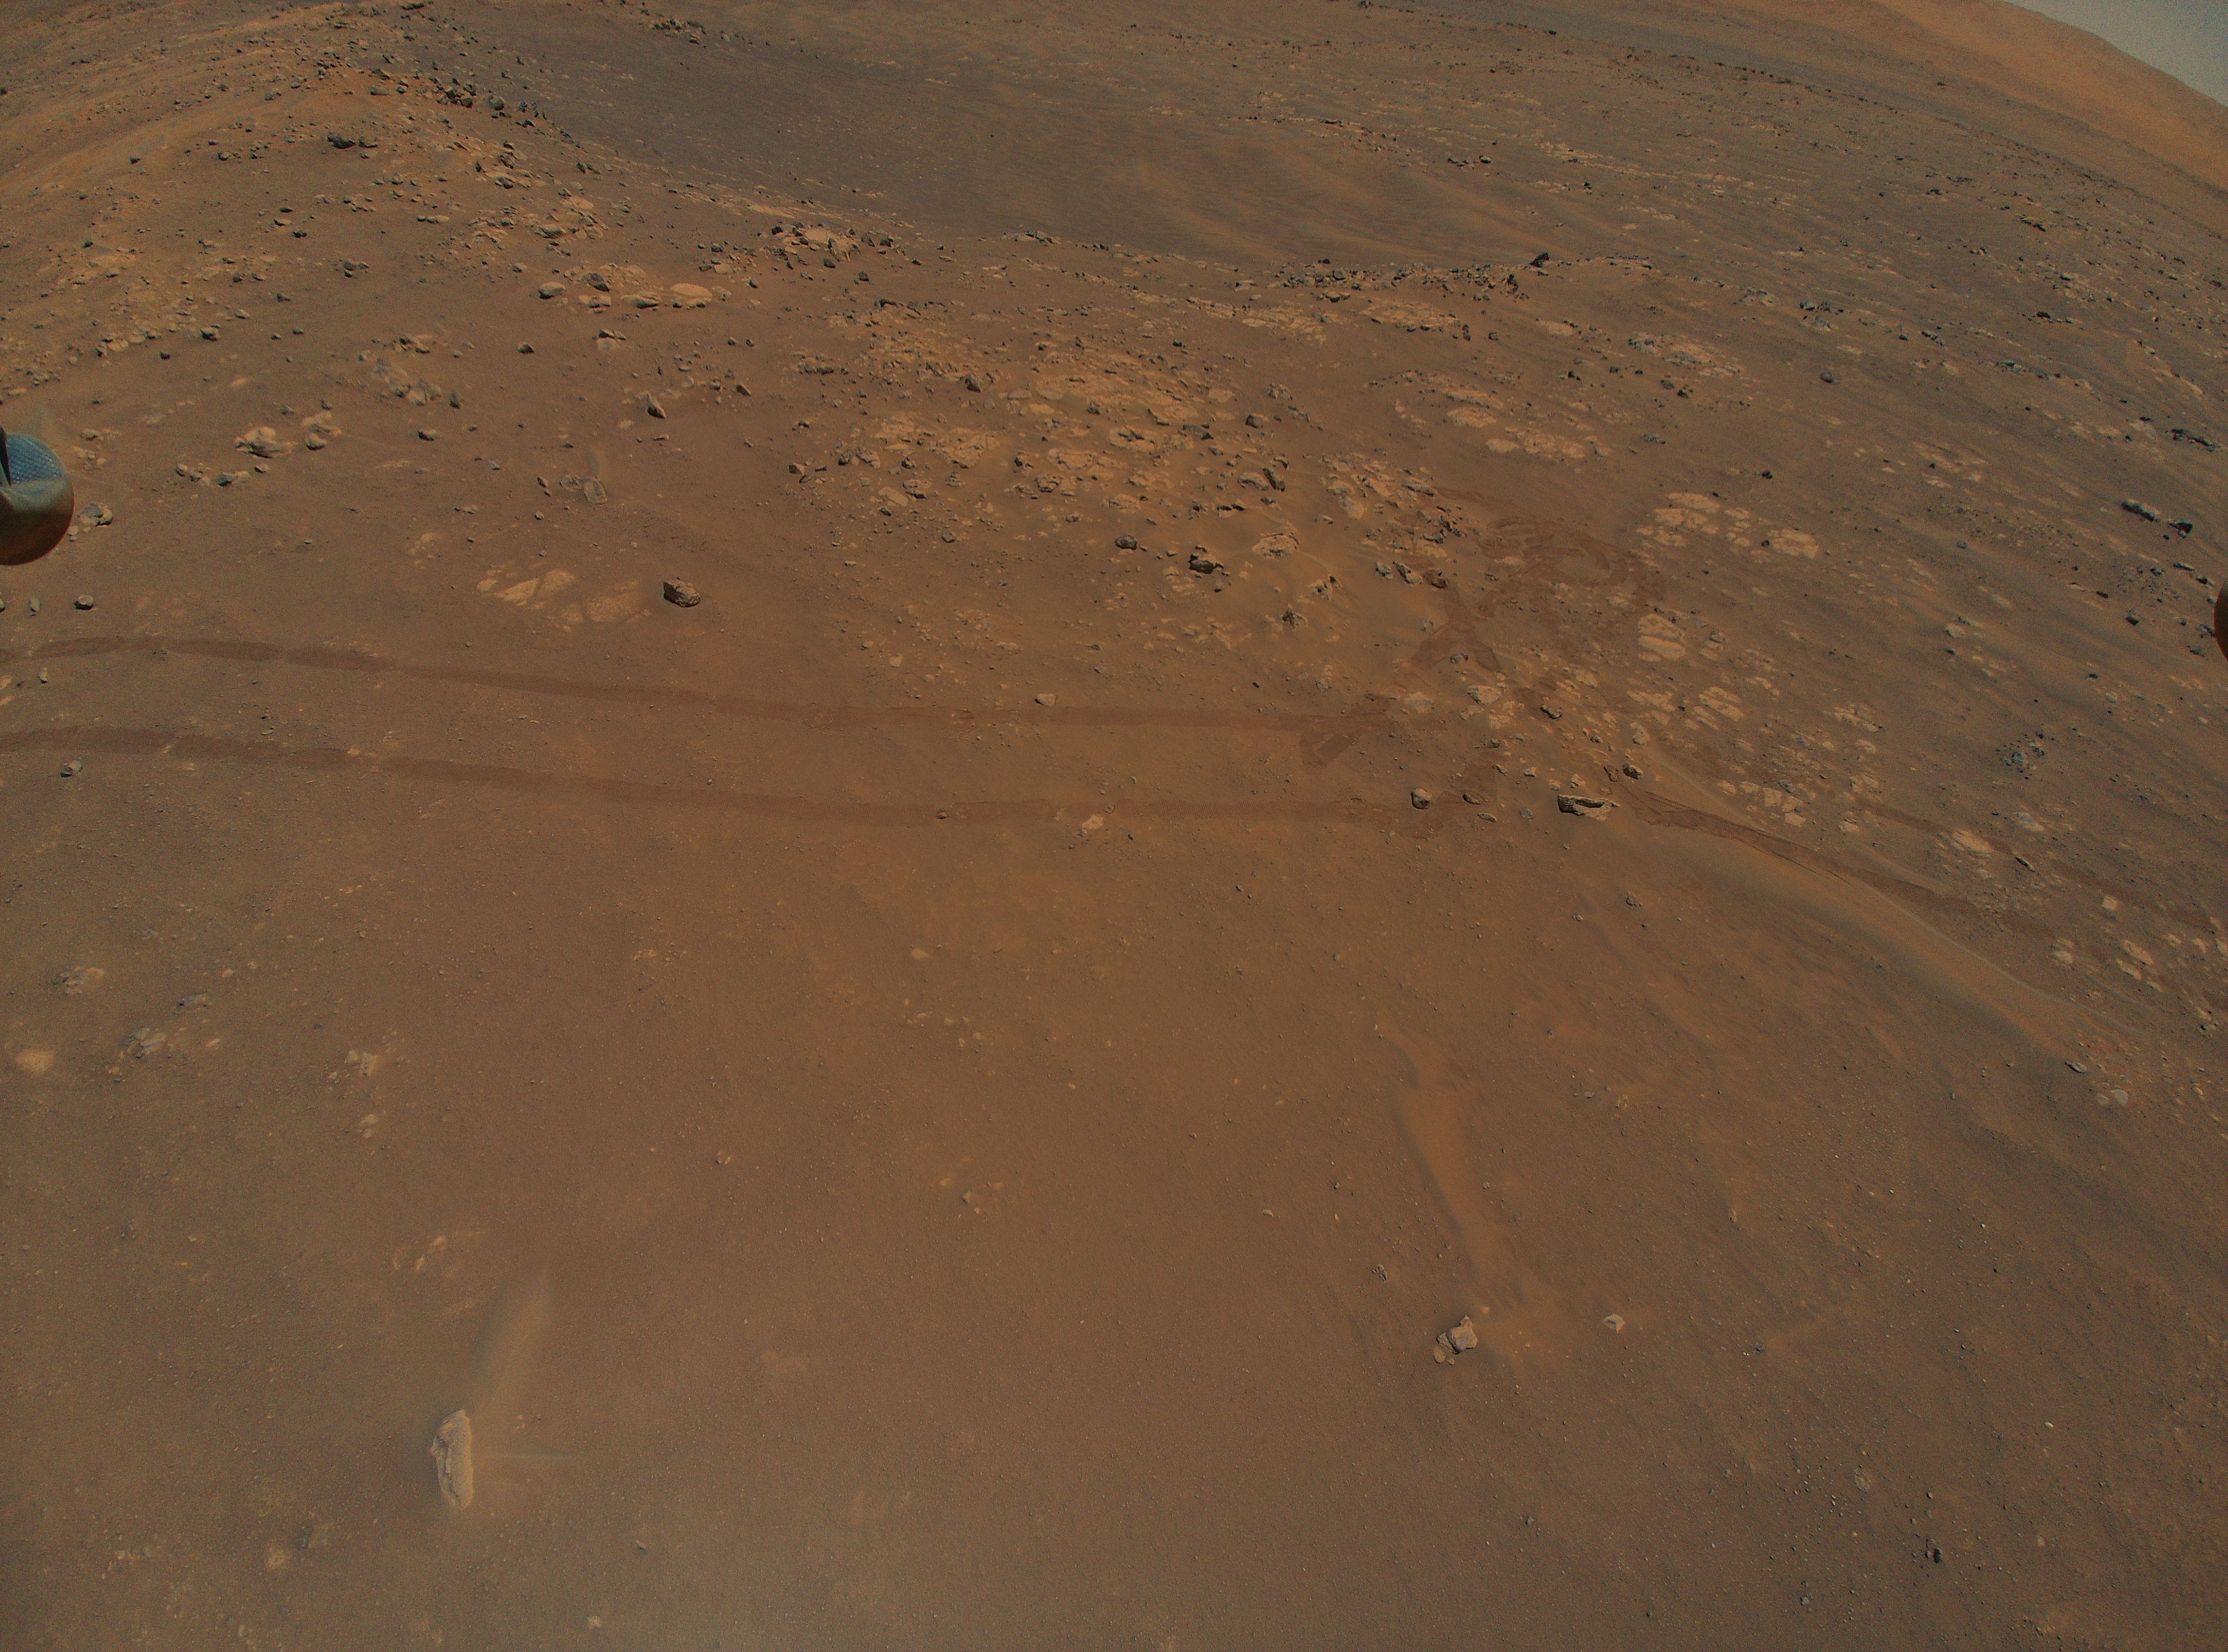

Ingenuity Spots Rover Tracks During Ninth Flight

NASA’s Ingenuity Mars Helicopter captured this image of tracks made by the Perseverance rover during its ninth flight, on July 5, 2021, the 133rd Martian day, or sol, of the rover’s mission. A portion of the helicopter’s landing gear can be seen at top left.

A key objective for Perseverance’s mission on Mars is astrobiology, including the search for signs of ancient microbial life. The rover will characterize the planet’s geology and past climate, pave the way for human exploration of the Red Planet, and be the first mission to collect and cache Martian rock and regolith (broken rock and dust).

Subsequent NASA missions, in cooperation with ESA (European Space Agency), would send spacecraft to Mars to collect these sealed samples from the surface and return them to Earth for in-depth analysis.

The Mars 2020 Perseverance mission is part of NASA’s Moon to Mars exploration approach, which includes Artemis missions to the Moon that will help prepare for human exploration of the Red Planet.

JPL, which is managed for NASA by Caltech in Pasadena, California, built and manages operations of the Perseverance rover.

The Ingenuity Mars Helicopter was built by JPL, which also manages the technology demonstration project for NASA Headquarters. It is supported by NASA’s Science, Aeronautics Research, and Space Technology mission directorates. NASA’s Ames Research Center in California’s Silicon Valley, and NASA’s Langley Research Center in Hampton, Virginia, provided significant flight performance analysis and technical assistance during Ingenuity’s development. AeroVironment Inc., Qualcomm, and SolAero also provided design assistance and major vehicle components. Lockheed Martin Space designed and manufactured the Mars Helicopter Delivery System.

Credit: NASA/JPL-Caltech